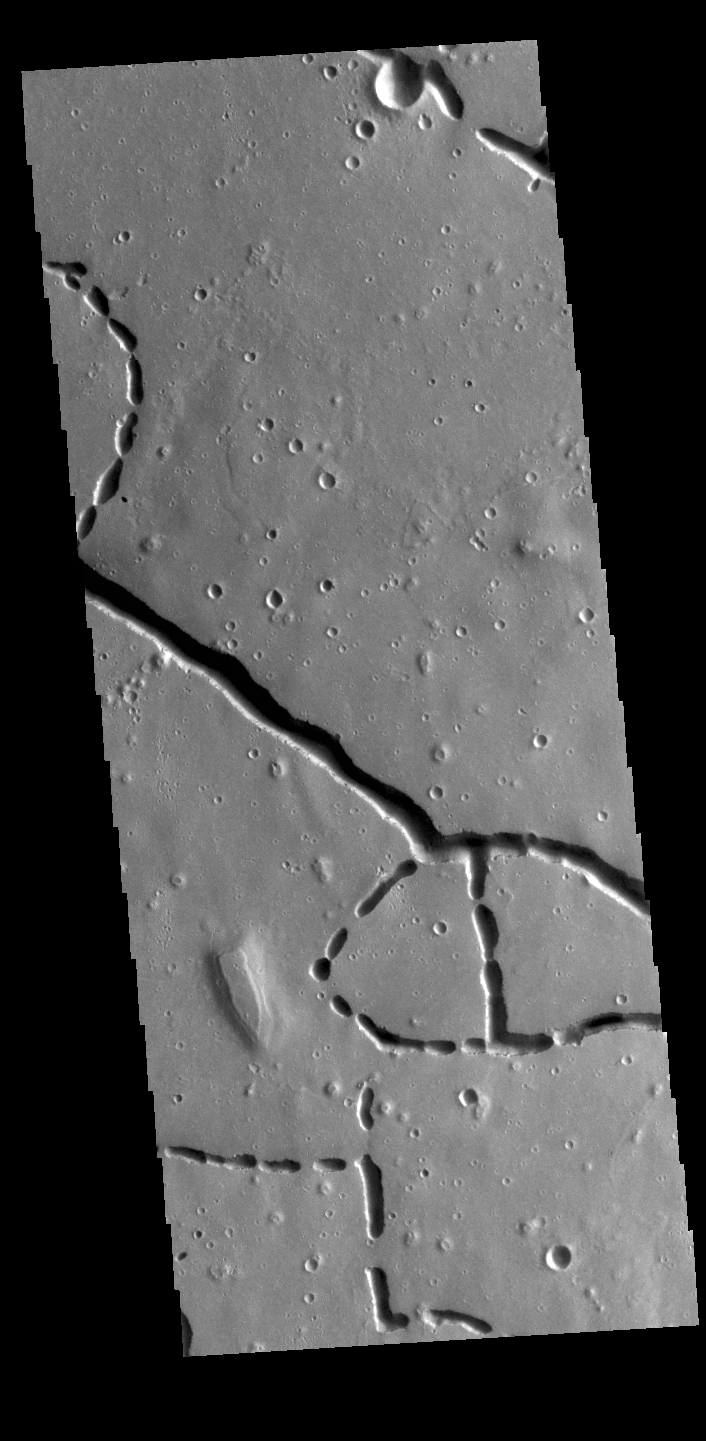

Hephaestus Fossae

This VIS image is located in the northern portion of Hephaestus Fossae. Hephaestus Fossae is a complex channel system in Utopia Planitia near Elysium Mons. It has been proposed that the channels formed by the release of melted subsurface ice during the impact event that created a large crater southeast of this image. Additionally, the nearby Elysium volcanic center created subsurface heating that may have played a part in creating both Hephaestus Fossae and Hebrus Valles to the north. The right angle intersections indicate there is some tectonic activity in the region, and the circular depressions indicate surface collapse into subsurface voids. Hephaestus Fossae is a very complex set of features.

Credit: NASA/JPL-Caltech/ASU